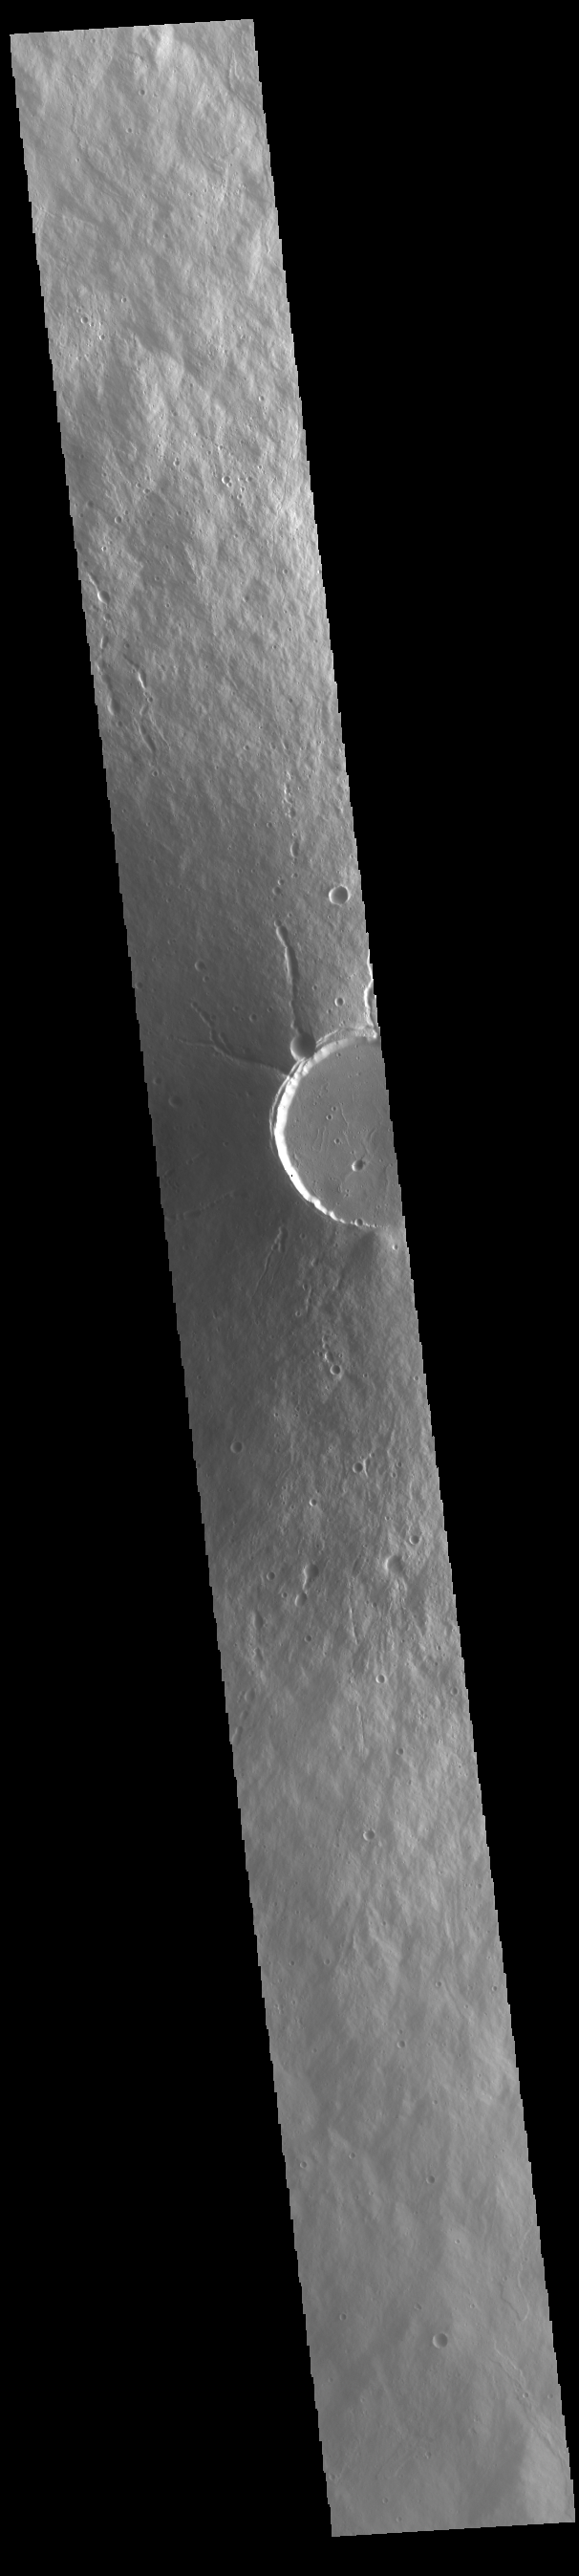

Elysium Mons

Today’s VIS image shows a cross section of Elysium Mons, including part of the summit caldera. Unlike the Tharsis volcanoes to the east, there are very few identifiable lava flows on the flanks of the Elysium Mons. In profile the volcano looks like Mt. Fuji in Japan. Mt. Fuji is a stratovolcano. A stratovolcano, also known as a composite volcano, is a conical volcano built up by multiple layers of lava and ash erupting solely from the summit caldera. The Tharsis volcanoes are shield volcanoes, which will host flank eruptions, but rarely ash eruptions. Elysium Mons is 12.6km (7.8 miles) tall. For comparison, Mt. Fuji is 3.7 km (2.3 miles) tall.

Credit: NASA/JPL-Caltech/ASU